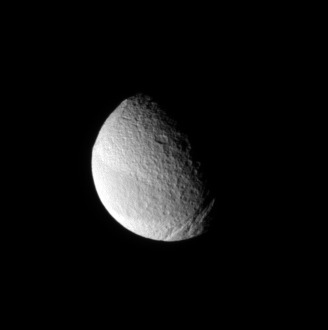

The Triad of Tethys

This view of Tethys displays three of the moon’s most notable surface features. At upper left is the giant Odysseus impact basin. At lower right is the great scar of Ithaca Chasma. Extending from east to west across the moon is the great swath of terrain that appears slightly darker than the rest of the moon’s surface.

See PIA09766 for a different view of the dark belt.

This view looks toward the Saturn-facing side of Tethys (1,071 kilometers, or 665 miles across) from 33 degrees above the equator. North is up.

The image was taken in visible light with the Cassini spacecraft narrow-angle camera on Jan. 14, 2008. The view was obtained at a distance of approximately 1.2 million kilometers (715,000 miles) from Tethys and at a Sun-Tethys-spacecraft, or phase, angle of 70 degrees. Image scale is 7 kilometers (4 miles) per pixel.

The Cassini-Huygens mission is a cooperative project of NASA, the European Space Agency and the Italian Space Agency. The Jet Propulsion Laboratory, a division of the California Institute of Technology in Pasadena, manages the mission for NASA’s Science Mission Directorate, Washington, D.C. The Cassini orbiter and its two onboard cameras were designed, developed and assembled at JPL. The imaging operations center is based at the Space Science Institute in Boulder, Colo.

Credit: NASA/JPL/Space Science Institute